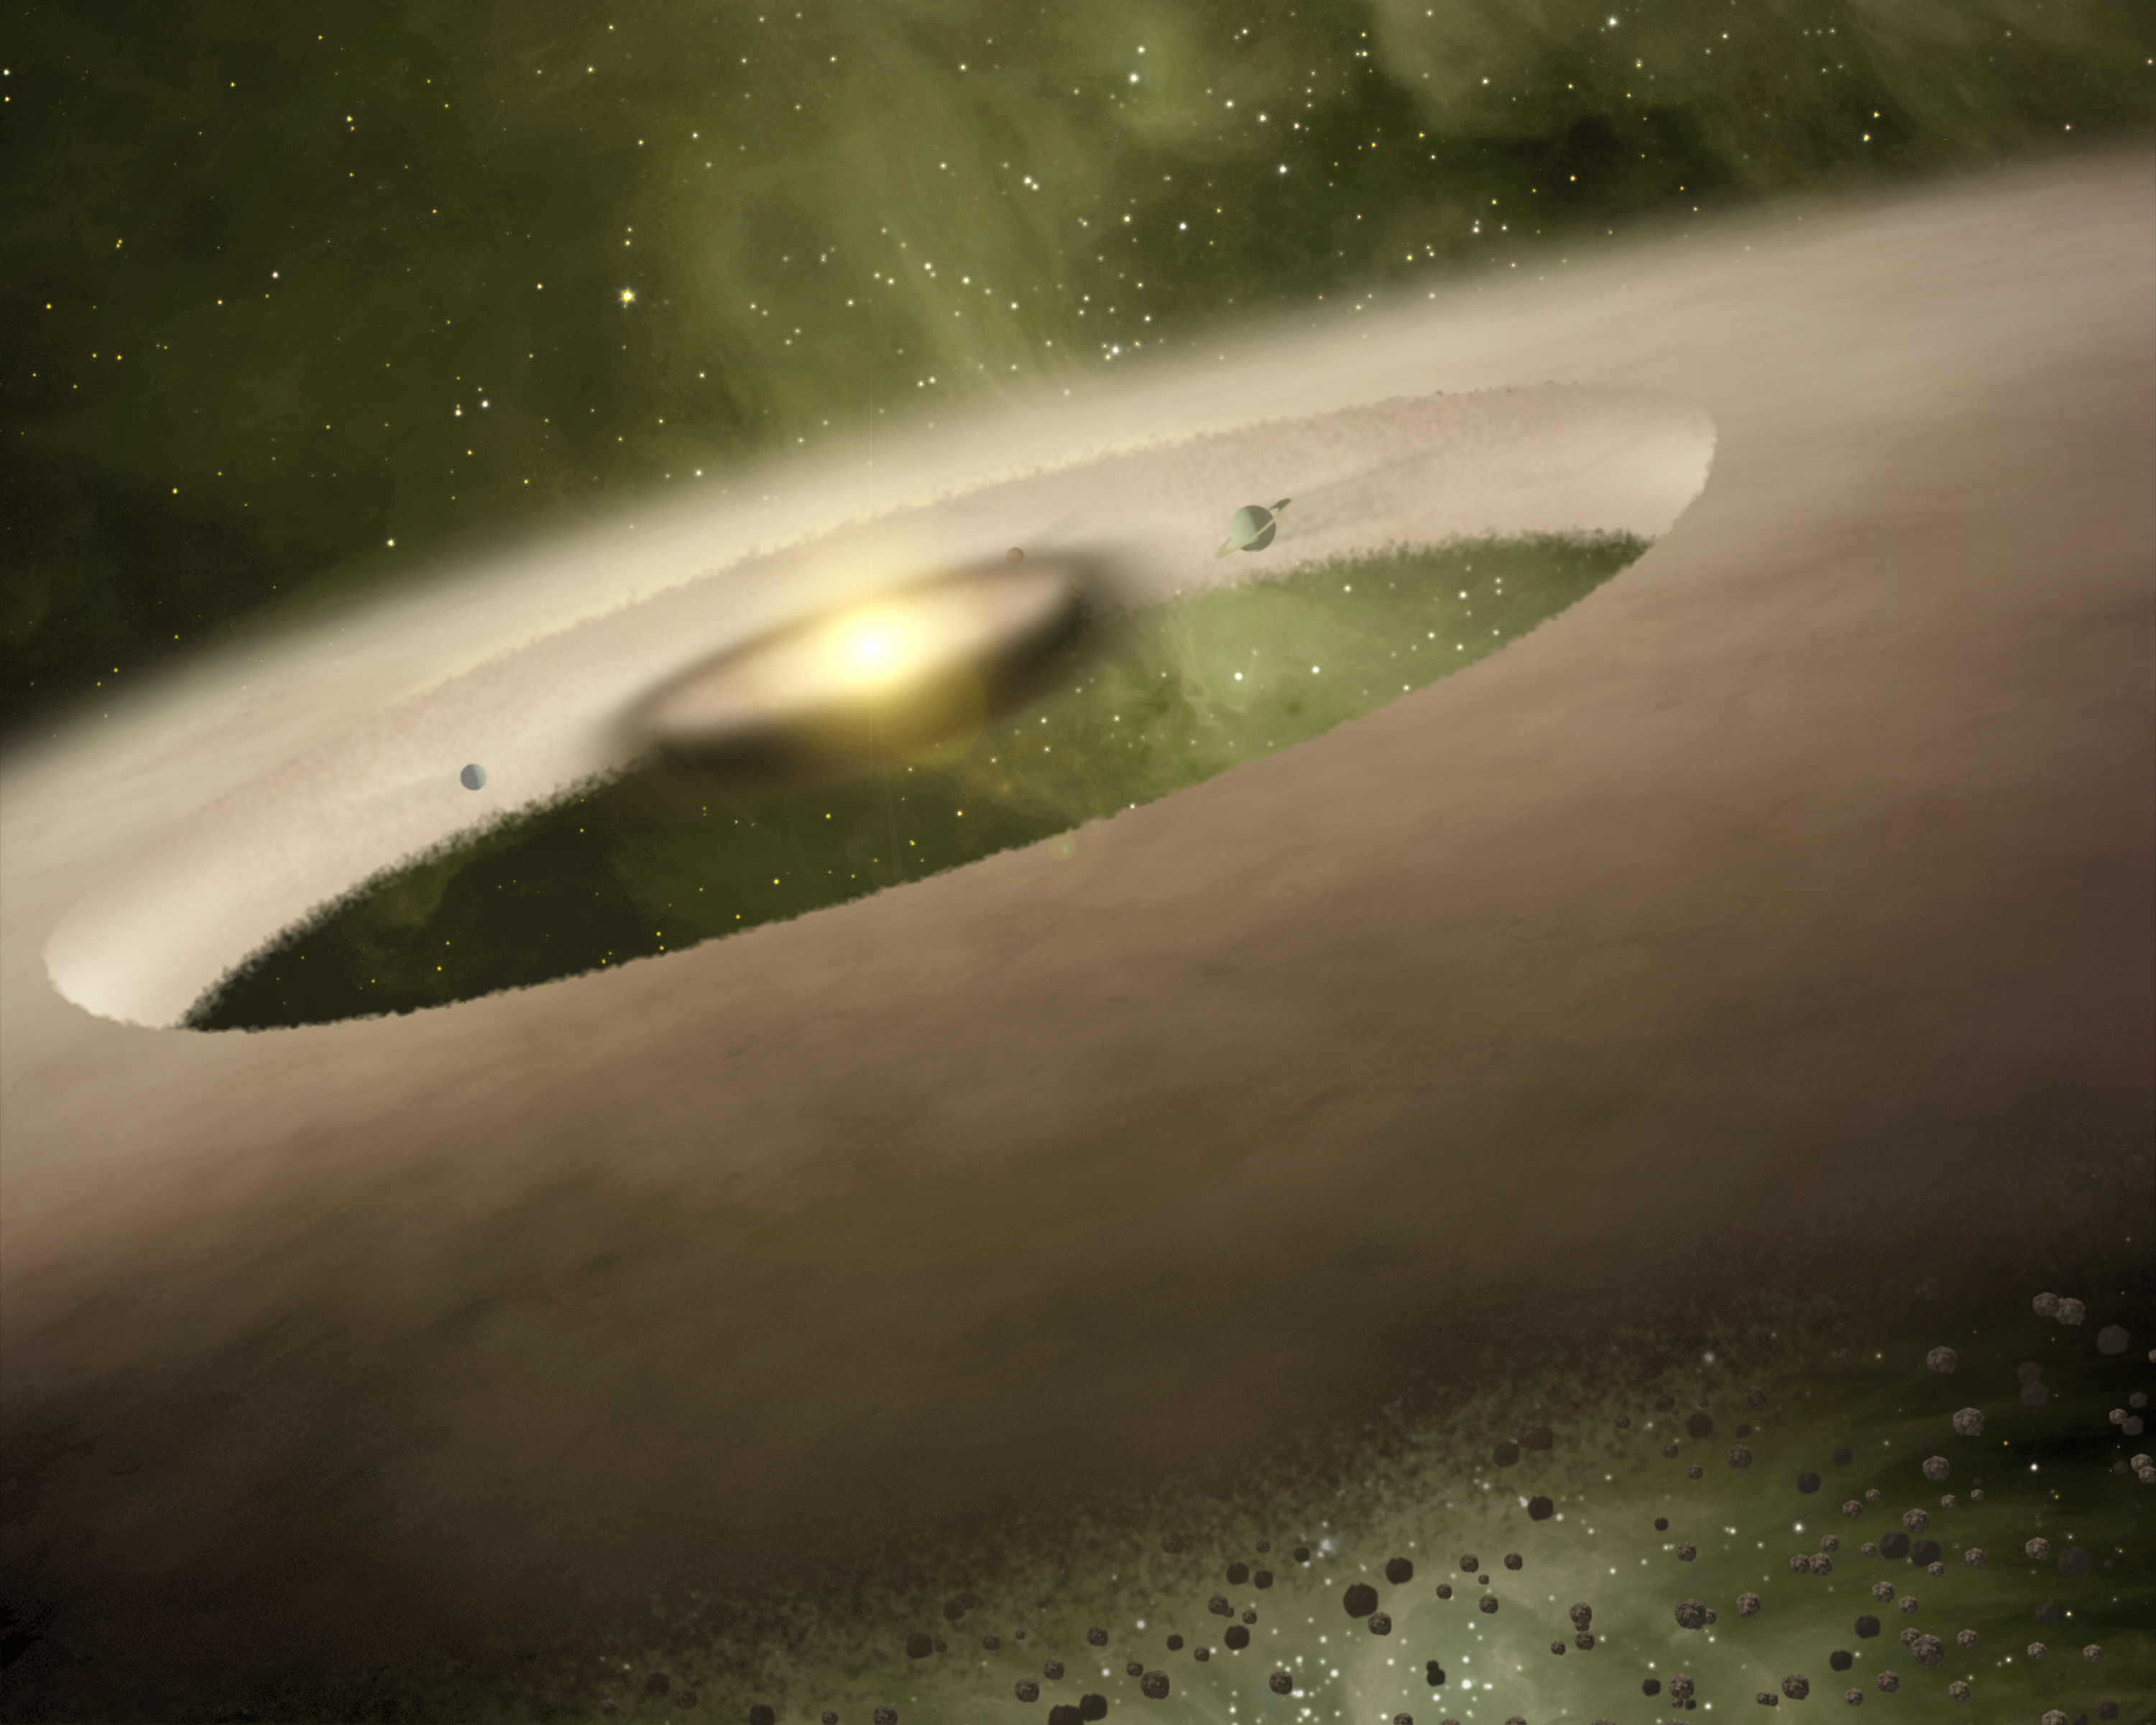

Planets Forming Around a Sun-like Star

This is an artist's rendition of a stellar prodigy that has been spotted about 450 light-years away in a system called UX Tau A by NASA's Spitzer Space Telescope. Astronomers suspect this system's central Sun-like star, which is just one million years old, may already be surrounded by young planets. Scientists hope the finding will provide insight into when planets began to form in our own Solar System.

Spitzer saw a gap in UX Tau A's disk that extends from 0.2 to 56 astronomical units (an astronomical unit is the distance between the Sun and Earth). In our Solar System, this gap would occupy the space between Mercury and Pluto. Such dusty disks are where planets are thought to be born. Dust grains clump together like snowballs to form larger rocks, and then the bigger rocks collide to form the cores of planets. When rocks revolve around their central star, they act like cosmic vacuum cleaners, picking up all the gas and dust in their path and creating gaps.

Credit: NASA/JPL-Caltech/T. Pyle (SSC)